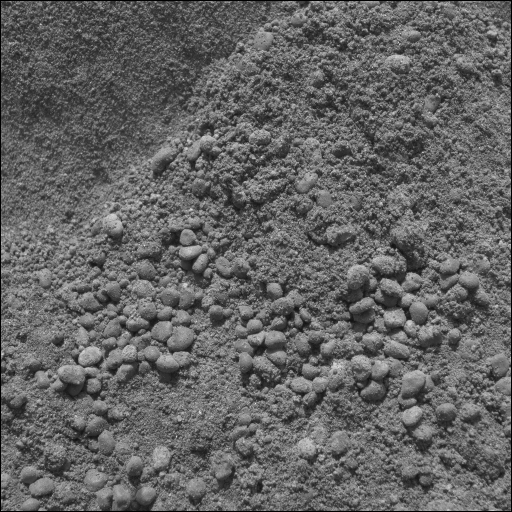

A Double Take at “Serpent” Drift

NASA’s Mars Exploration Rover Spirit took this microscopic imager picture of the drift dubbed “Serpent” on Spirit’s 73rd martian day on Mars after successfully digging into the side of the drift. The image is the first-ever microscopic look inside a drift. It captures only the scuffed interior of the Serpent drift and is dominated by larger pea-shaped particles. These grains are not natural to the inside of the drift, but are crust particles that have tumbled into the scuffed area as a result of the digging. These grains lost their dust cover in the process of falling into the scuff, giving scientists clues about the strength — or lack of strength — of the bond between the dust and sand particles.

Most interesting to scientists are the fine grains making up the interior of Serpent drift. The grains of sand found within drifts or dunes on Earth are usually about 200 micrometers (.008 inches) in diameter — much like sand on a beach. On Earth, dunes are formed when sand particles of this size are bounced across a surface by wind and collect together as drifts. Smaller particles, like the ones making up Serpent drift, would not necessarily collect into a dune on Earth, but would more likely be distributed across the surface like dust. The fine grains making up the interior of Serpent drift are no larger than 50 or 60 micrometers (.002 inches) and can be compared to silt on Earth.

How did this very fine material manage to accumulate into a drift? Earth-based tests that simulate the wind speed and atmospheric density of Mars have found it difficult to reproduce dunes with grain particles as small as those found in the Serpent drift. However, Earth-based tests cannot duplicate the gravity of Mars, which is one-third that of the gravity on Earth. This environmental factor is a likely contributor to the diminutive material making up Serpent drift.

Credit: NASA/JPL/Cornell/USGS